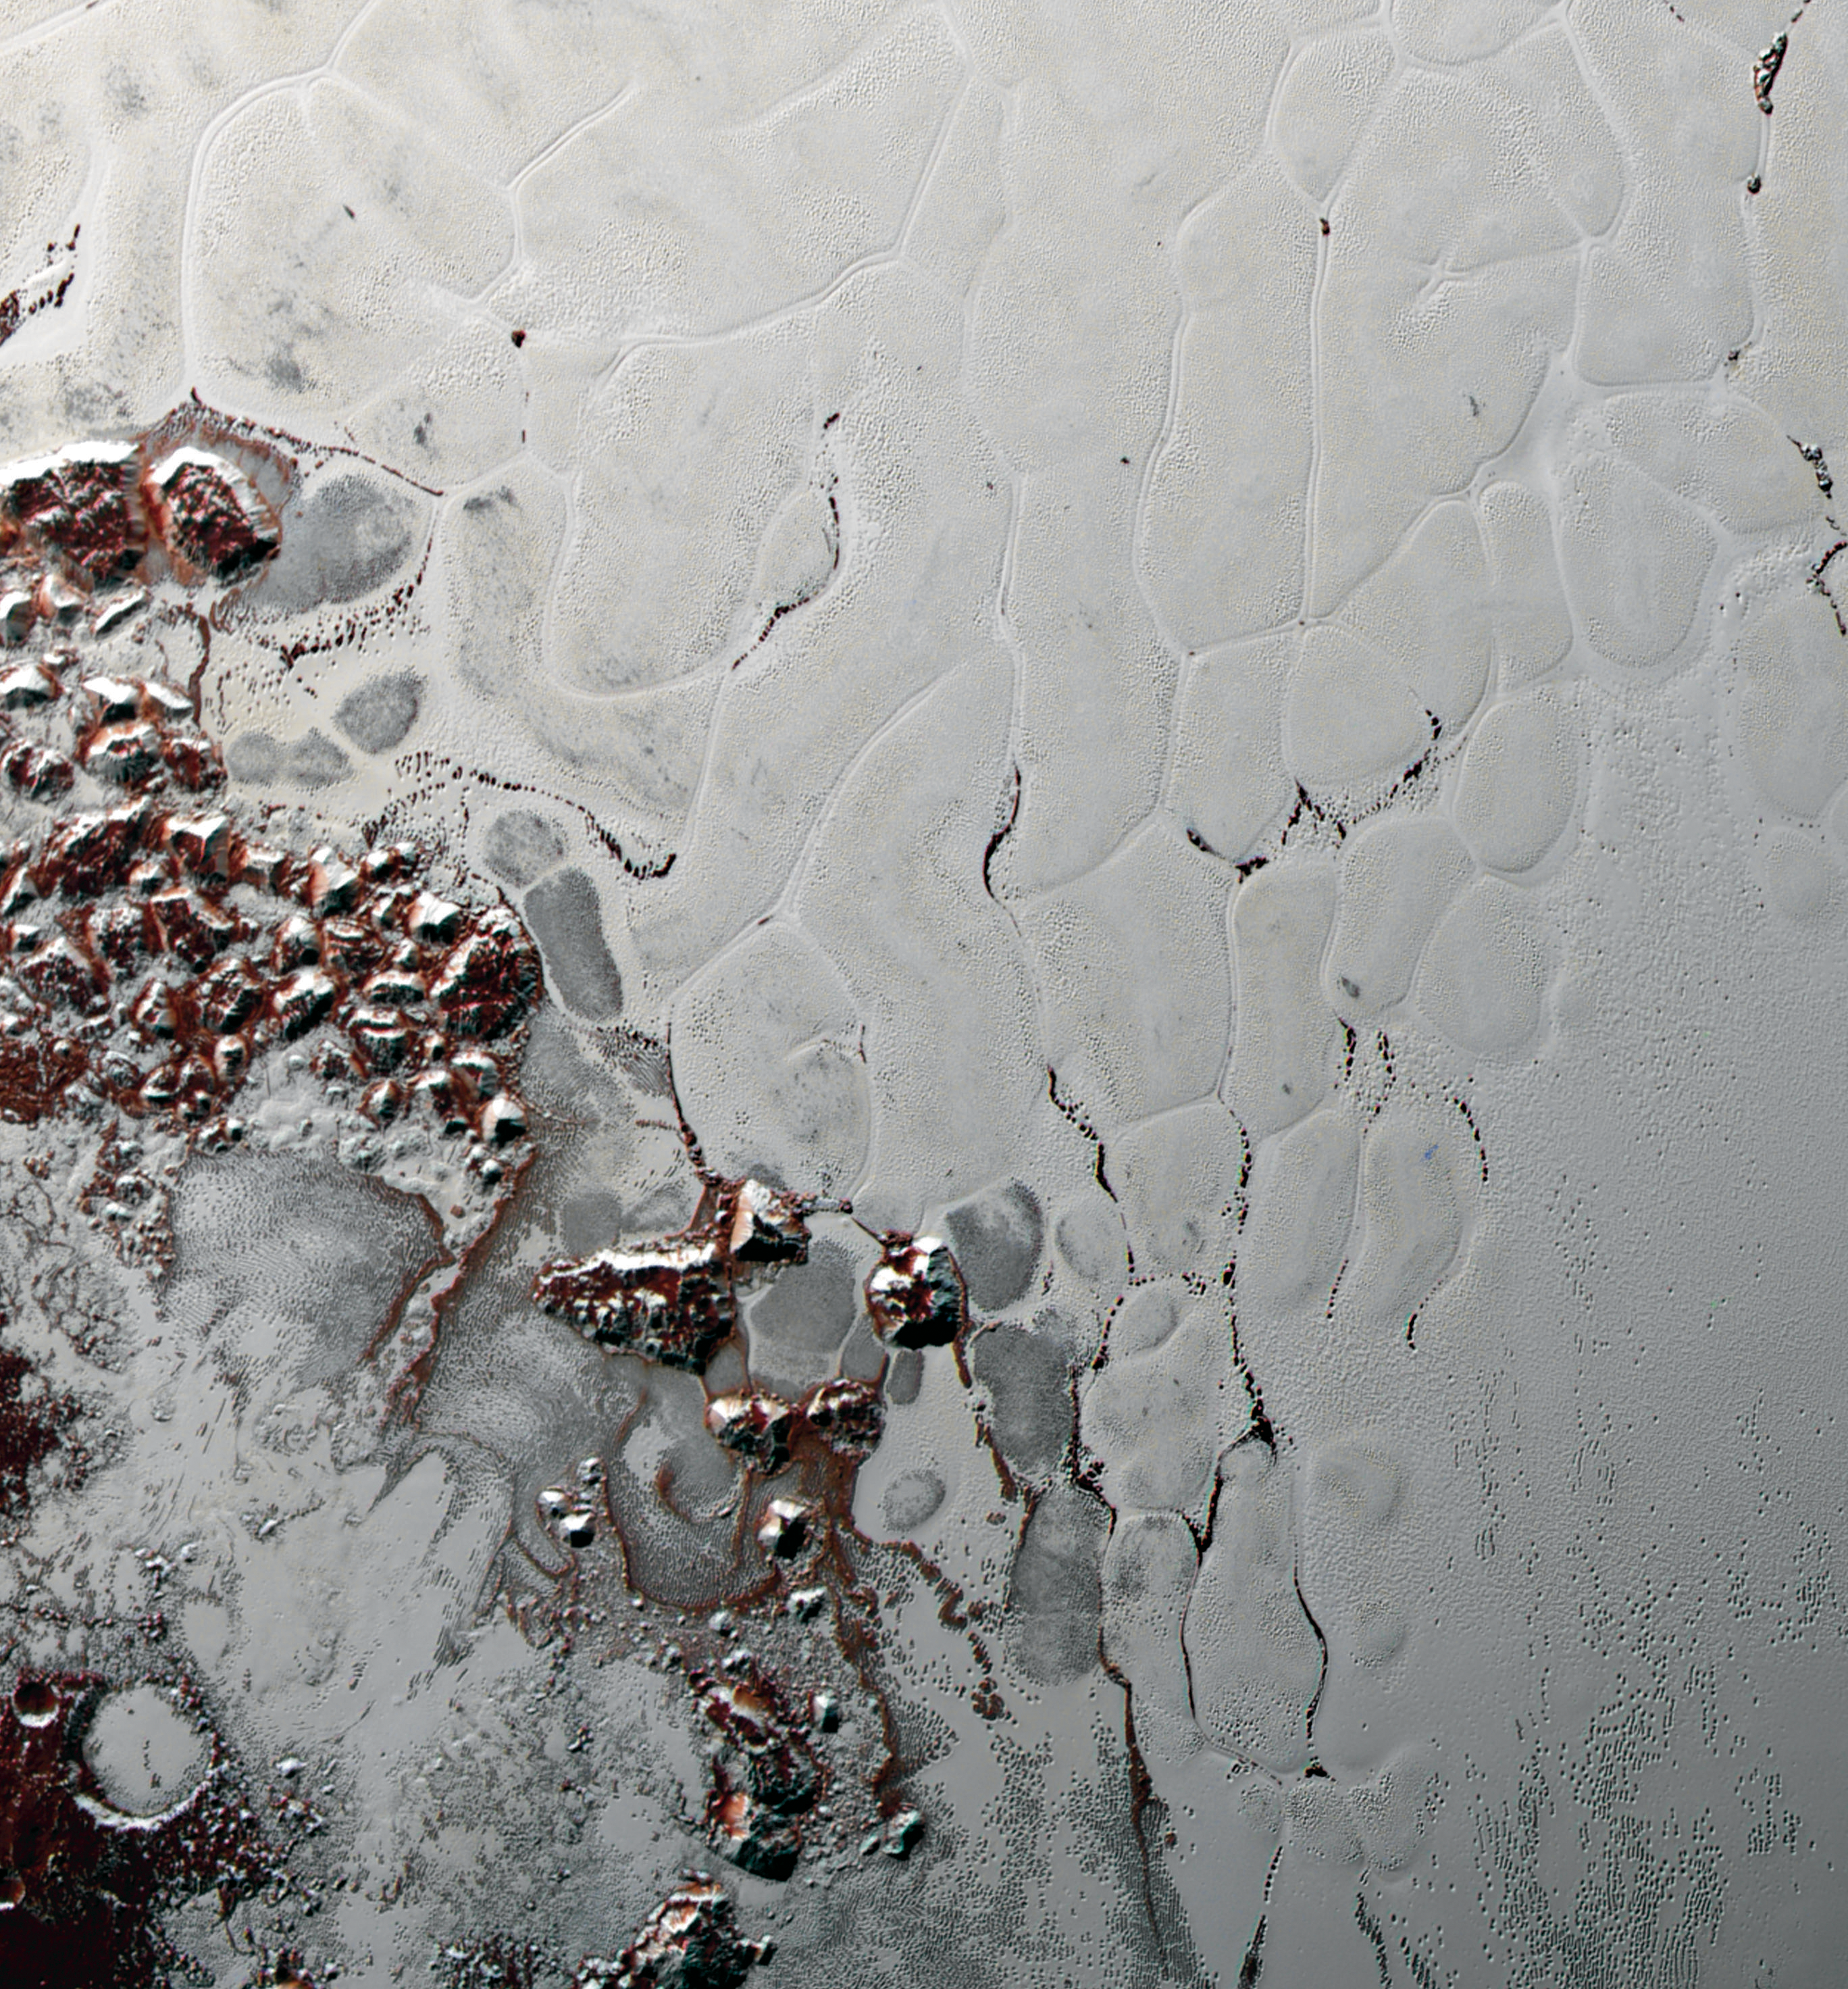

Pluto’s Heart: Like a Cosmic ‘Lava Lamp’

Like a cosmic lava lamp, a large section of Pluto’s icy surface is being constantly renewed by a process called convection that replaces older surface ices with fresher material.

Scientists from NASA’s New Horizons mission used state-of-the-art computer simulations to show that the surface of Pluto’s informally named Sputnik Planum is covered with churning ice “cells” that are geologically young and turning over due to a process called convection. The scene above, which is about 250 miles (400 kilometers) across, uses data from the New Horizons Ralph/Multispectral Visible Imaging Camera (MVIC), gathered July 14, 2015. Their findings are published in the June 2, 2016, issue of the journal Nature.

The Johns Hopkins University Applied Physics Laboratory in Laurel, Maryland, designed, built, and operates the New Horizons spacecraft, and manages the mission for NASA’s Science Mission Directorate. The Southwest Research Institute, based in San Antonio, leads the science team, payload operations and encounter science planning. New Horizons is part of the New Frontiers Program managed by NASA’s Marshall Space Flight Center in Huntsville, Alabama.

Credit: NASA/Johns Hopkins University Applied Physics Laboratory/Southwest Research Institute